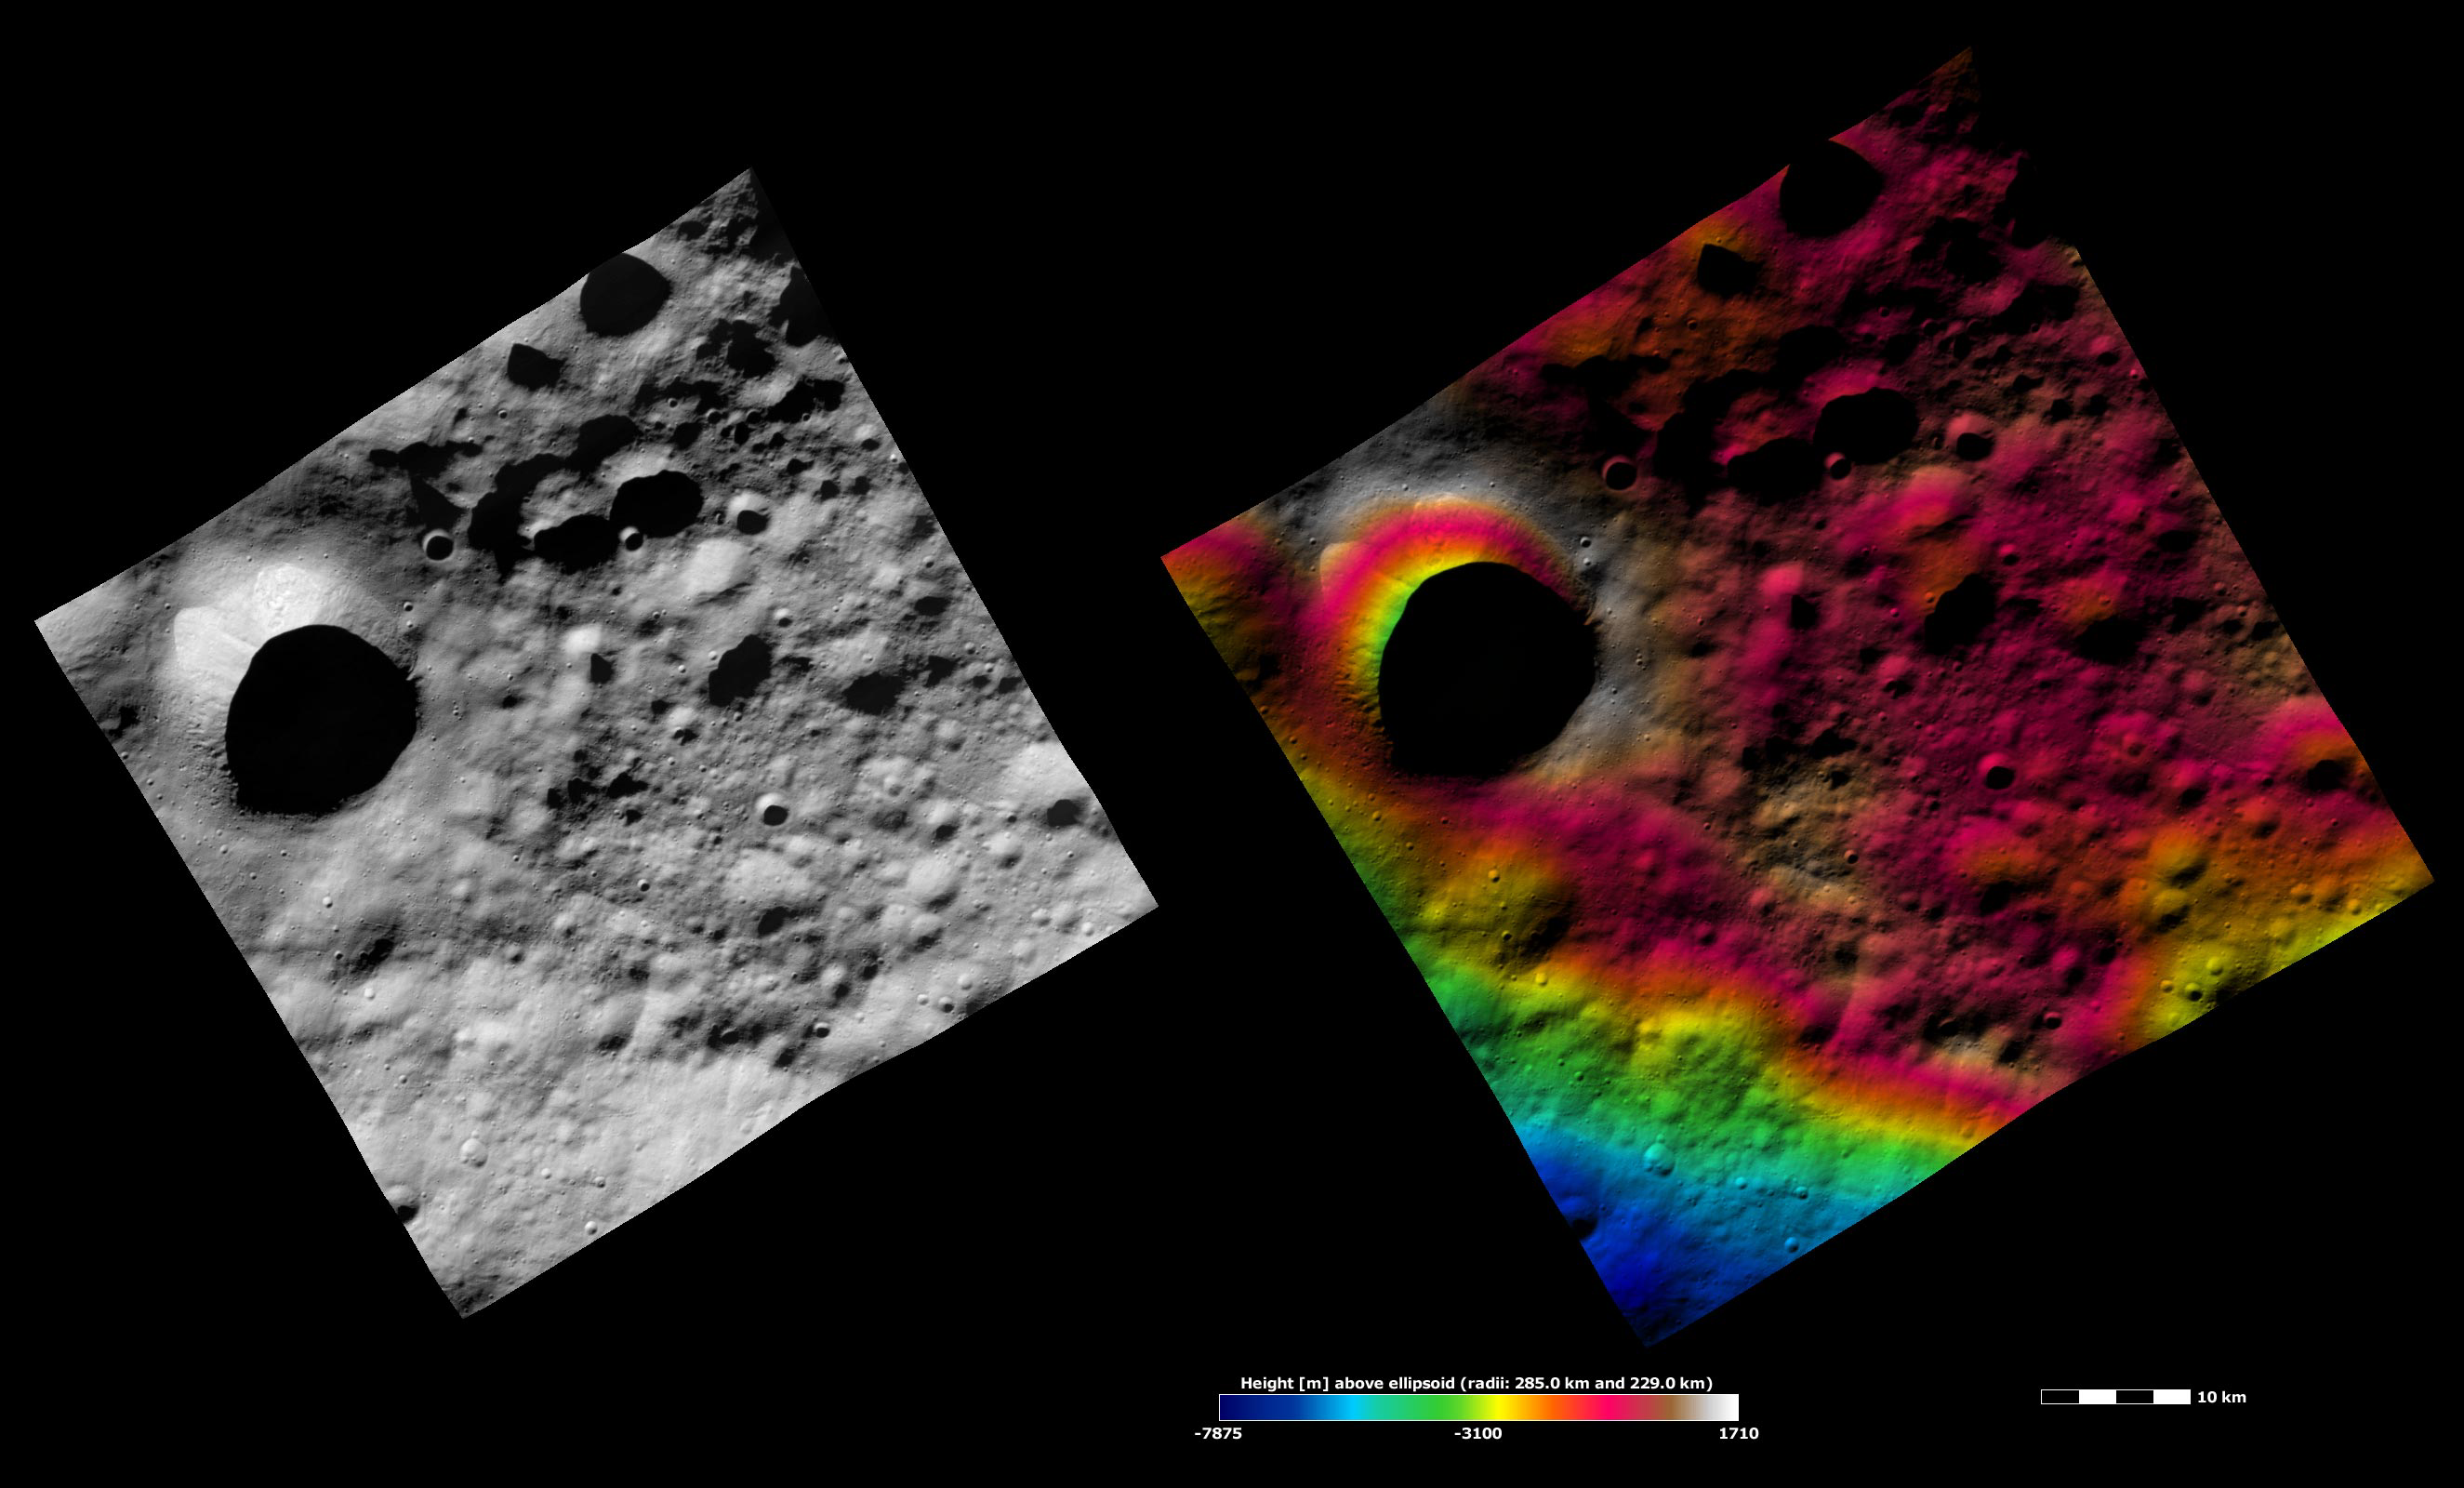

Apparent Brightness and Topography Images of Scantia Crater

The left-hand image is a Dawn FC (framing camera) image, which shows the apparent brightness of Vesta’s surface. The right-hand image is based on this apparent brightness image, which has had a color-coded height representation of the topography overlain onto it. The topography is calculated from a set of images that were observed from different viewing directions, which allows stereo reconstruction. The various colors correspond to the height of the area. The white and red areas in the topography image are the highest areas and the blue areas are the lowest areas. Scantia crater is the large crater that dominates the left side of the image. Scantia is on the northern edge of the Saturnalia Fossa trough. A part of Saturnalia Fossa appears in the bottom of this image and is colored blue and green. An area of smooth ejecta surrounds Scantia, which is a raised area in the topography image. There are interesting features visible inside of Scantia crater despite the fact that much of the inside of the crater is obscured by shadow. Two bright slumps of material are inside of Scantia crater and there are some boulders on the left side of Scantia crater.

These images are located in Vesta’s Floronia quadrangle, in Vesta’s northern hemisphere. NASA’s Dawn spacecraft obtained the apparent brightness image with its framing camera on Sept. 30, 2011. This image was taken through the camera’s clear filter. The distance to the surface of Vesta is 700 kilometers (435 miles) and the image has a resolution of about 70 meters (230 feet) per pixel. This image was acquired during the HAMO (high-altitude mapping orbit) phase of the mission. These images are lambert-azimuthal map projected.

The Dawn mission to Vesta and Ceres is managed by NASA’s Jet Propulsion Laboratory, a division of the California Institute of Technology in Pasadena, for NASA’s Science Mission Directorate, Washington D.C. UCLA is responsible for overall Dawn mission science. The Dawn framing cameras have been developed and built under the leadership of the Max Planck Institute for Solar System Research, Katlenburg-Lindau, Germany, with significant contributions by DLR German Aerospace Center, Institute of Planetary Research, Berlin, and in coordination with the Institute of Computer and Communication Network Engineering, Braunschweig. The framing camera project is funded by the Max Planck Society, DLR, and NASA/JPL.

Credit: NASA/JPL-Caltech/UCLA/MPS/DLR/IDA